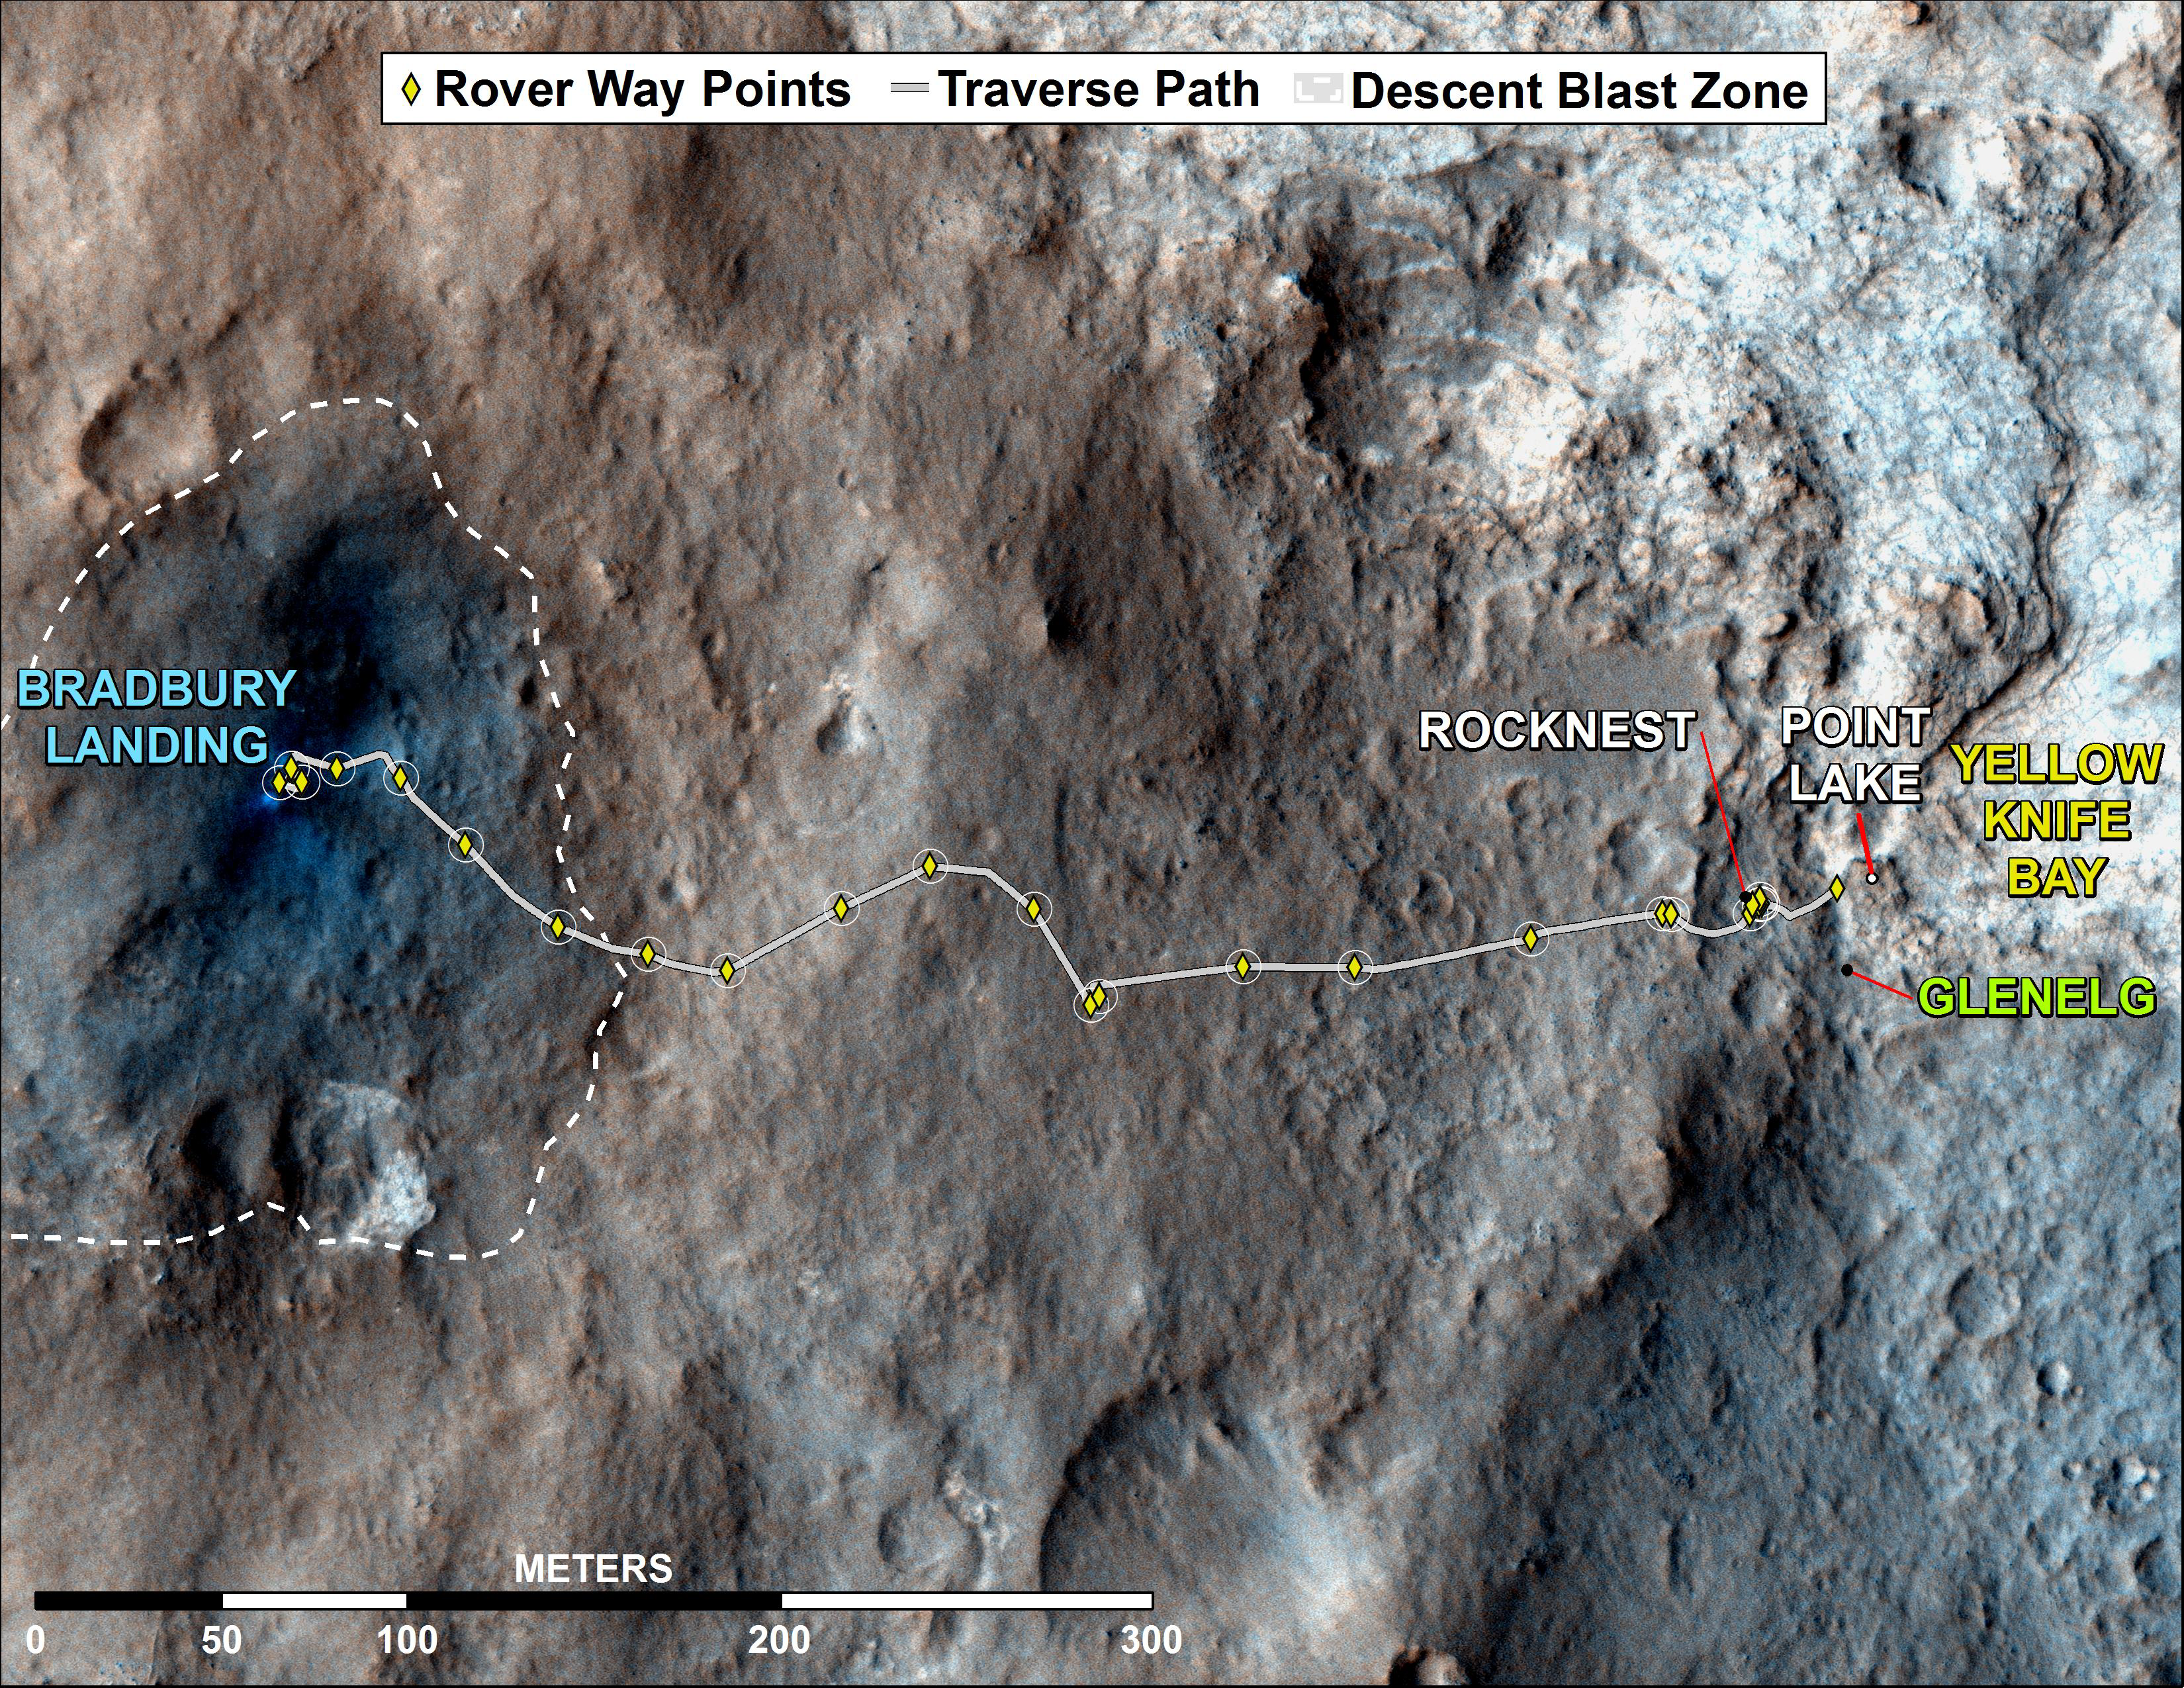

Curiosity Rover’s Traverse, August through November 2012

This map shows where NASA’s Mars rover Curiosity has driven since landing at a site subsequently named “Bradbury Landing,” and traveling to an overlook position near beside “Point Lake,” in drives totaling 1,703 feet (519 meters). The rover landed on Aug. 5 Pacific Time (Aug. 6, Universal Time). It was at the easternmost waypoint on this map on Nov. 30, 2012. It worked on scoops of soil for a few weeks at the drift of windblown sand called “Rocknest.” The place called “Glenelg” is where three types of terrain meet. The depression called “Yellowknife Bay” is a potential location for selecting the first target rock for Curiosity’s hammering drill.

All of these sites are within Gale Crater and north of the mountain called Mount Sharp in the middle of the crater. After using its drill in the Glenelg area, the rover’s main science destination will be on the lower reaches of Mount Sharp. For broader-context images of the area, see PIA16064 and PIA16058.

The base image from the map is from the High Resolution Imaging Science Experiment Camera (HiRISE) in NASA’s Mars Reconnaissance Orbiter.

JPL manages the Mars Science Laboratory/Curiosity for NASA’s Science Mission Directorate in Washington. The rover was designed, developed and assembled at JPL, a division of the California Institute of Technology in Pasadena.

Credit: NASA/JPL-Caltech/Univ. of Arizona